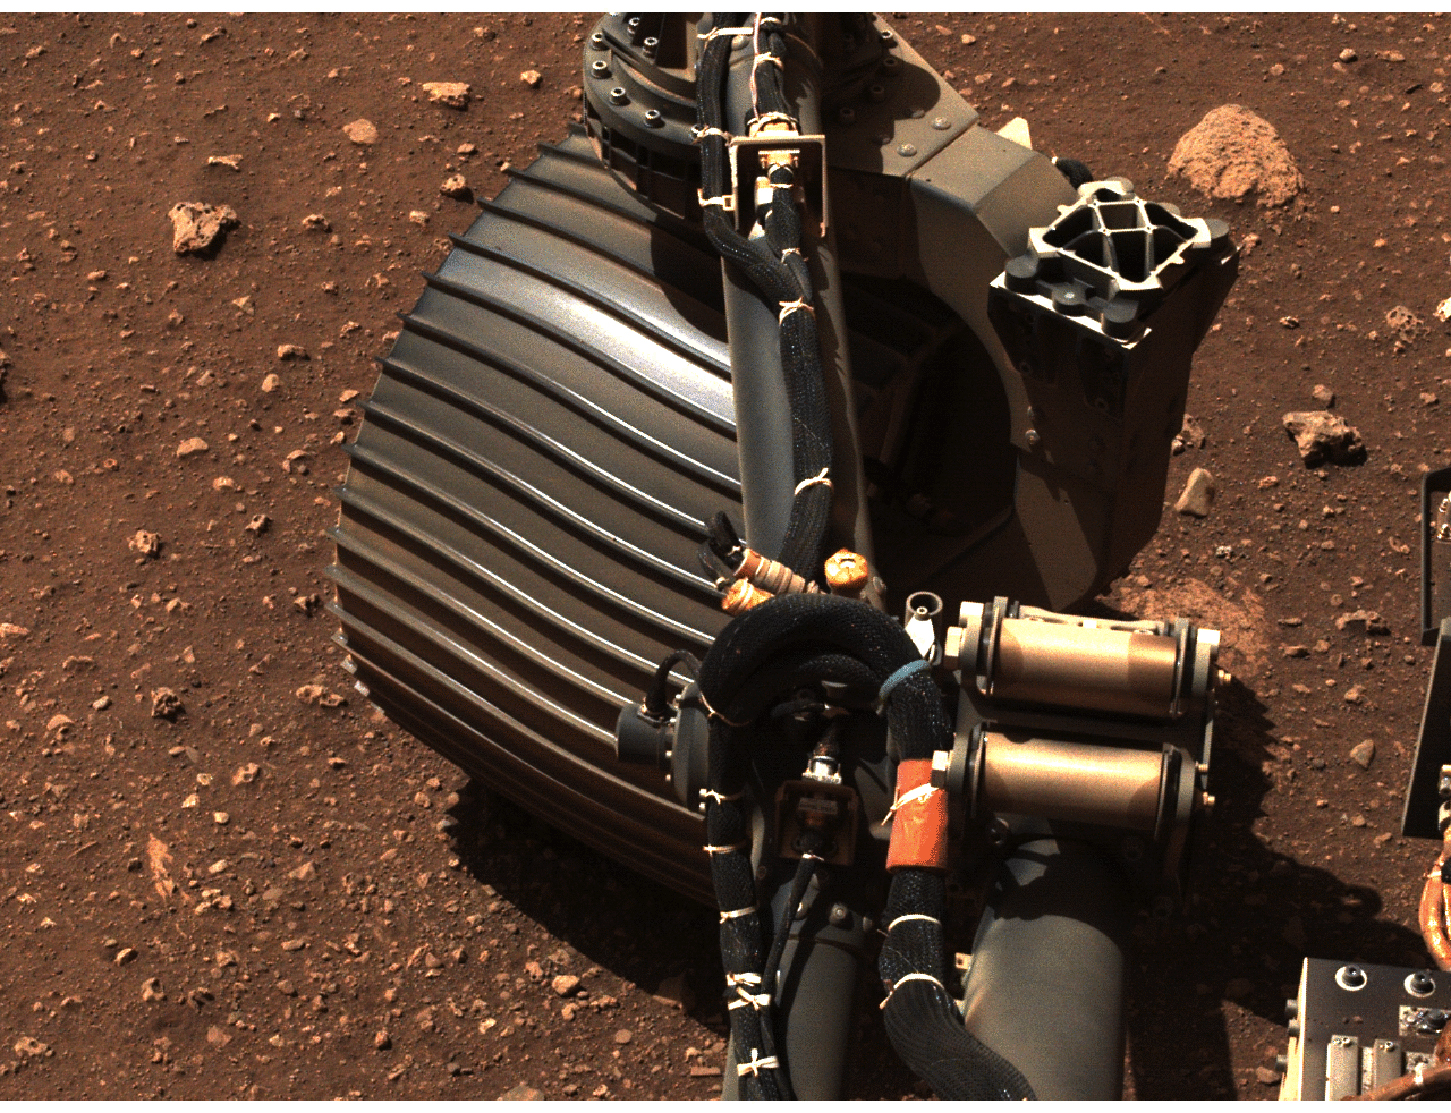

Perseverance Wiggles a Wheel

NASA’s Perseverance rover wiggles one of its wheels in this set of images obtained by the rover’s left Navigation Camera on March 4, 2021.

A key objective for Perseverance’s mission on Mars is astrobiology, including the search for signs of ancient microbial life. The rover will characterize the planet’s geology and past climate, pave the way for human exploration of the Red Planet, and be the first mission to collect and cache Martian rock and regolith (broken rock and dust).

Subsequent NASA missions, in cooperation with ESA (European Space Agency), would send spacecraft to Mars to collect these sealed samples from the surface and return them to Earth for in-depth analysis.

The Mars 2020 Perseverance mission is part of NASA’s Moon to Mars exploration approach, which includes Artemis missions to the Moon that will help prepare for human exploration of the Red Planet.

NASA’s Jet Propulsion Laboratory, which is managed for NASA by Caltech in Pasadena, California, built and manages operations of the Perseverance rover.

Credit: NASA/JPL-Caltech